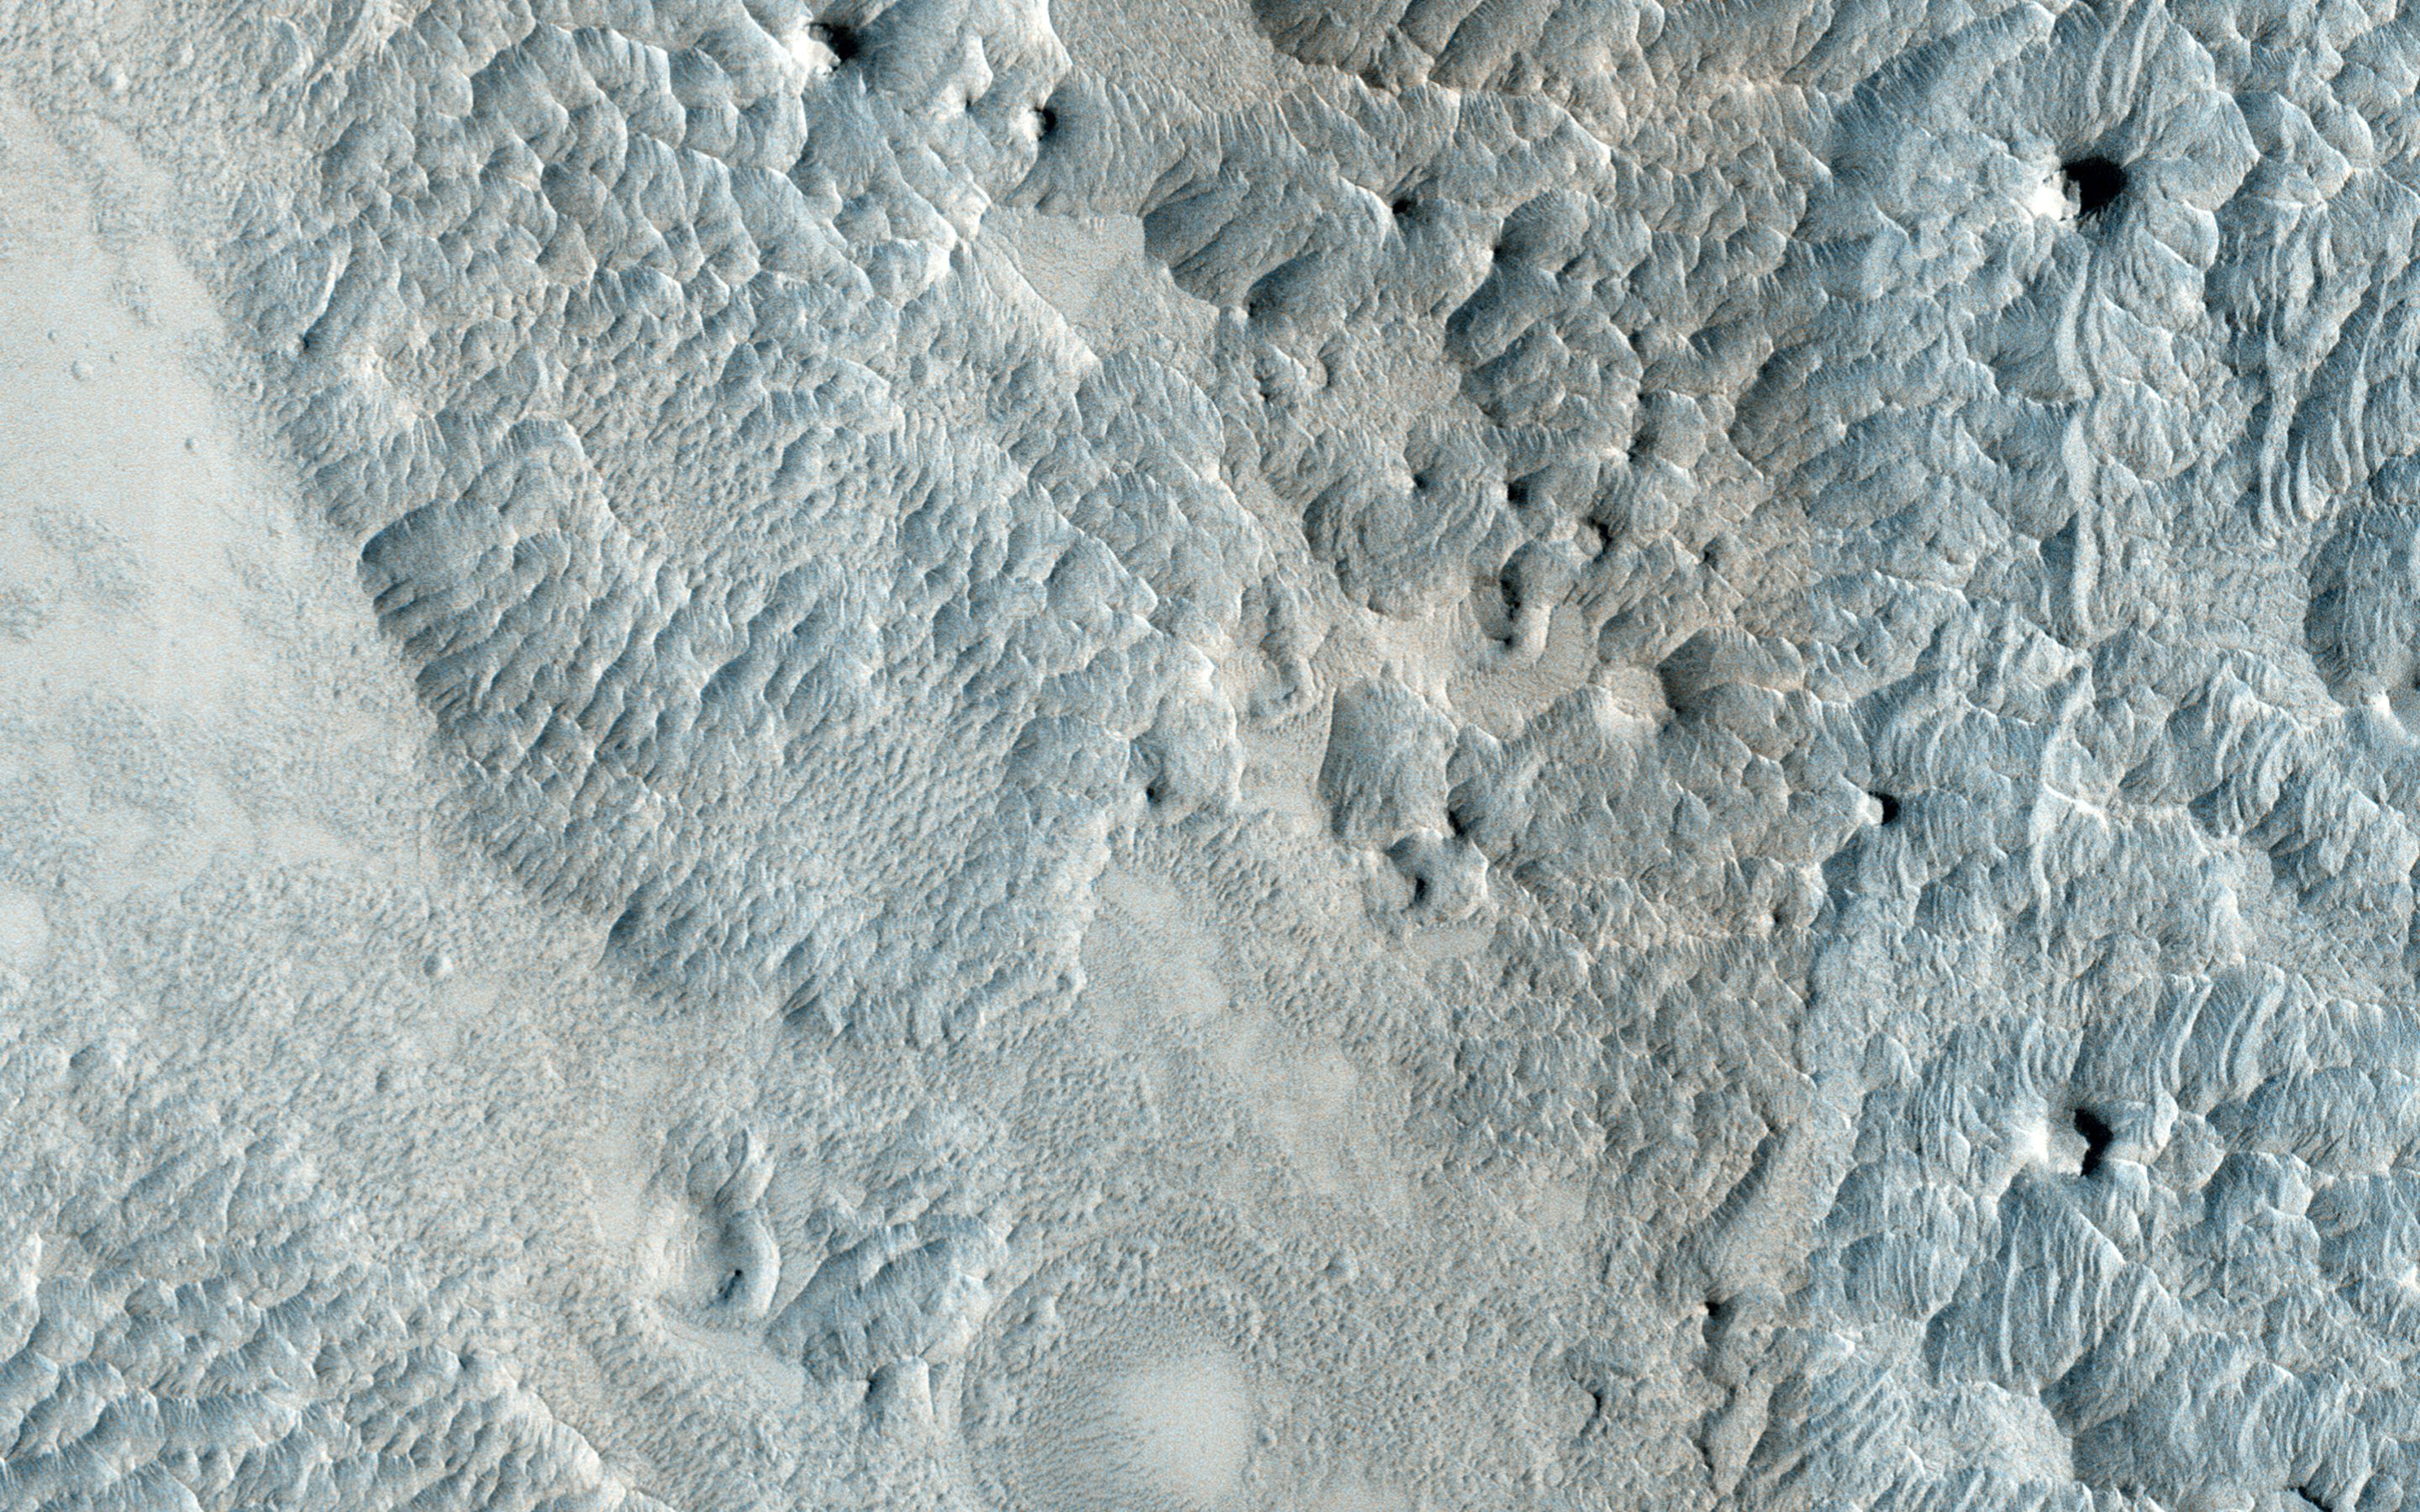

Eroding Terrain in Arabia Terra

This image, approximately 1.5 x 3 kilometers, shows a sample of eroded Martian terrain in Arabia Terra.

At one time this was a flat smooth terrain, but over time it has been eroded (most likely by the wind) forming depressed, low-lying areas where we see many small dunes. The dunes resemble waves in the ocean, whereas in other areas we see small flat-top hills forming.

HiRISE is one of six instruments on NASA’s Mars Reconnaissance Orbiter. The University of Arizona, Tucson, operates HiRISE, which was built by Ball Aerospace & Technologies Corp., Boulder, Colorado. NASA’s Jet Propulsion Laboratory, a division of the California Institute of Technology in Pasadena, manages the Mars Reconnaissance Orbiter Project for NASA’s Science Mission Directorate, Washington.

Credit: NASA/JPL-Caltech/University of Arizona